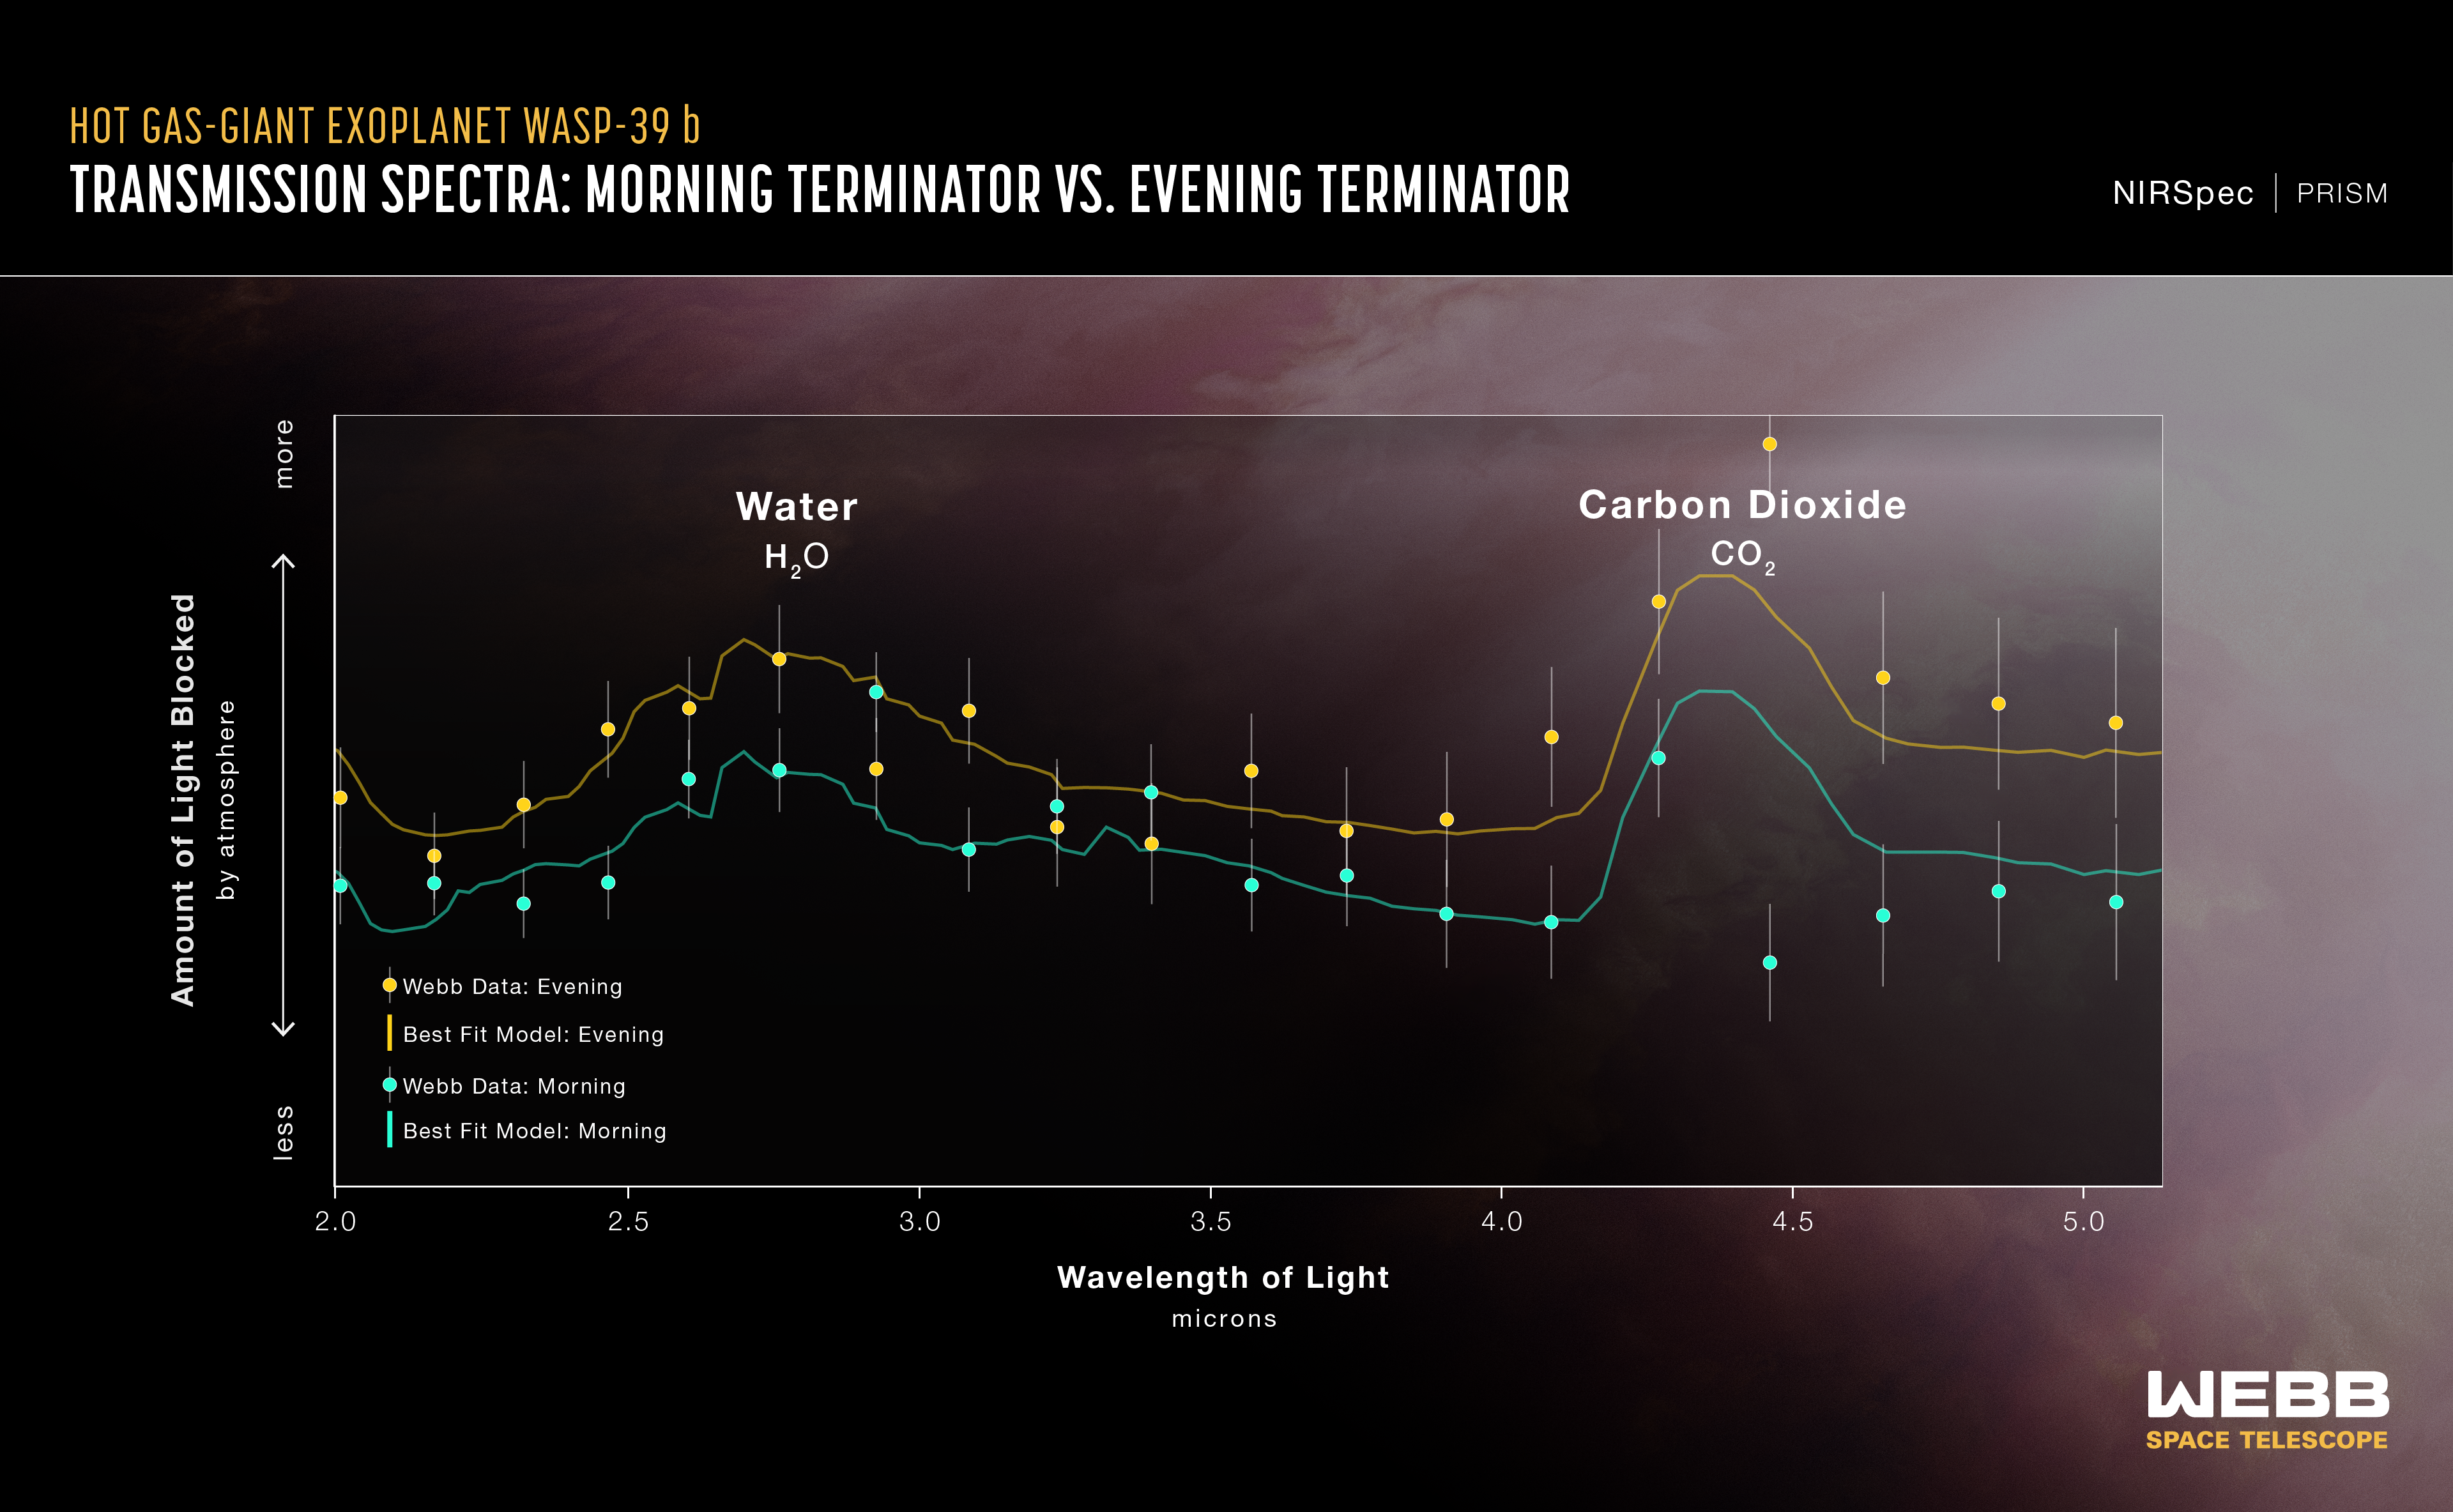

Hot Gas Giant Exoplanet WASP-39 b Transmission Spectrum (NIRSpec)

This transmission spectrum, captured using Webb’s NIRSpec (Near-Infrared Spectrograph) PRISM bright object-time series mode, shows the amounts of near-infrared starlight blocked by the atmosphere of hot gas giant exoplanet WASP-39 b. The spectrum shows clear evidence for water and carbon dioxide, and a variation in temperature between the morning and evening on the exoplanet.

New analysis of the transmission spectrum of WASP-39 b builds two different spectra from the stationary day/night boundary on the exoplanet, essentially splitting this terminator region into two semicircles, one from the evening, and the other from the morning. Data reveals the evening as significantly hotter, a searing 1,450 degrees Fahrenheit (800 degrees Celsius), and the morning a relatively cooler 1,150 degrees Fahrenheit (600 degrees Celsius).

The blue and yellow lines are a best-fit model that takes into account the data, the known properties of WASP-39 b and its star (e.g., size, mass, temperature), and assumed characteristics of the atmosphere.

Credit: Illustration: NASA, ESA, CSA, Ralf Crawford (STScI)